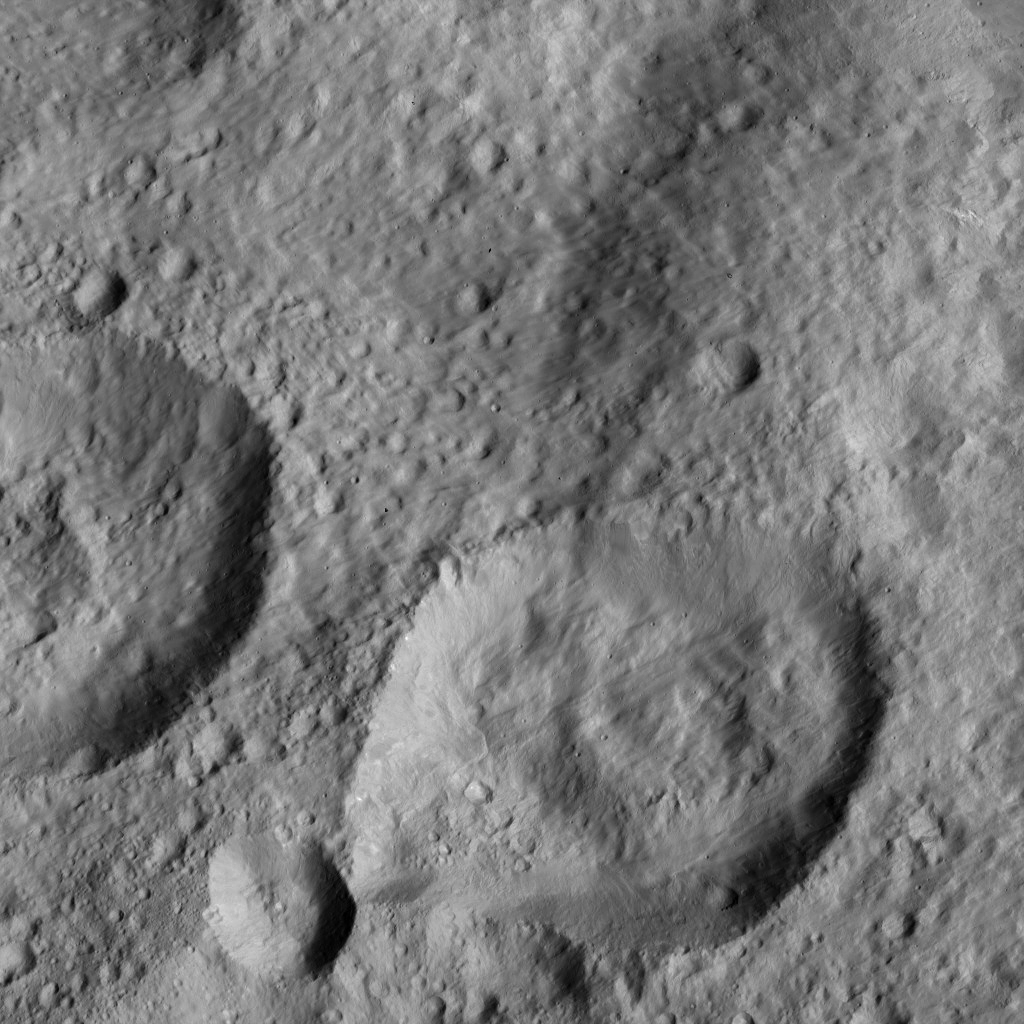

Dawn LAMO Image 156

NASA’s Dawn spacecraft spied this relatively smooth area of Ceres’ surface, which includes the feature named Dalien Tholus — a dome-shaped feature visible in top right quadrant of the image.

The image is centered at approximately 2.5 degrees north latitude, 4.3 degrees east longitude.

Dawn took this image on May 28, 2016, from its low-altitude mapping orbit, at a distance of about 240 miles (385 kilometers) above the surface. The image resolution is 120 feet (35 meters) per pixel.

Dawn’s mission is managed by JPL for NASA’s Science Mission Directorate in Washington. Dawn is a project of the directorate’s Discovery Program, managed by NASA’s Marshall Space Flight Center in Huntsville, Alabama. UCLA is responsible for overall Dawn mission science. Orbital ATK, Inc., in Dulles, Virginia, designed and built the spacecraft. The German Aerospace Center, the Max Planck Institute for Solar System Research, the Italian Space Agency and the Italian National Astrophysical Institute are international partners on the mission team.

Credit: NASA/JPL-Caltech/UCLA/MPS/DLR/IDA